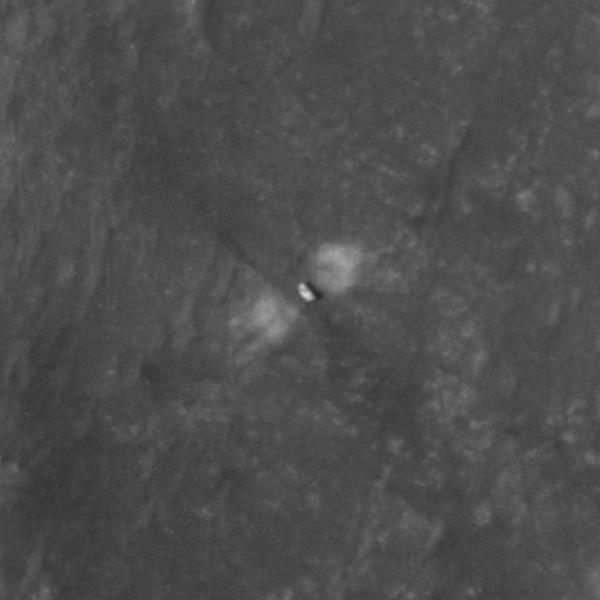

Close-Up of Perseverance on the Martian Surface

The High Resolution Imaging Experiment (HiRISE) camera aboard NASA’s Mars Reconnaissance Orbiter (MRO) was able to capture this image of NASA’s Perseverance rover on the surface of Mars. The image was taken on Feb. 19, 2021.

It is a close-up version of a larger image showing several parts of the Mars 2020 mission landing system that got the rover safely on the ground, PIA24333.

These close-ups of Mars 2020 hardware were processed to make them easier to see.

MRO’s mission is managed by NASA’s Jet Propulsion Laboratory, a division of Caltech in Pasadena, California, for NASA’s Science Mission Directorate. Lockheed Martin Space in Denver, built the spacecraft. The University of Arizona provided and operates HiRISE.

A key objective for Perseverance’s mission on Mars is astrobiology, including the search for signs of ancient microbial life. The rover will characterize the planet’s geology and past climate, pave the way for human exploration of the Red Planet, and be the first mission to collect and cache Martian rock and regolith (broken rock and dust).

Subsequent NASA missions, in cooperation with ESA (European Space Agency), would send spacecraft to Mars to collect these sealed samples from the surface and return them to Earth for in-depth analysis.

The Mars 2020 Perseverance mission is part of NASA’s Moon to Mars exploration approach, which includes Artemis missions to the Moon that will help prepare for human exploration of the Red Planet.

NASA’s Jet Propulsion Laboratory, which is managed for NASA by Caltech in Pasadena, California, built and manages operations of the Perseverance rover.

Credit: NASA/JPL-Caltech/University of Arizona